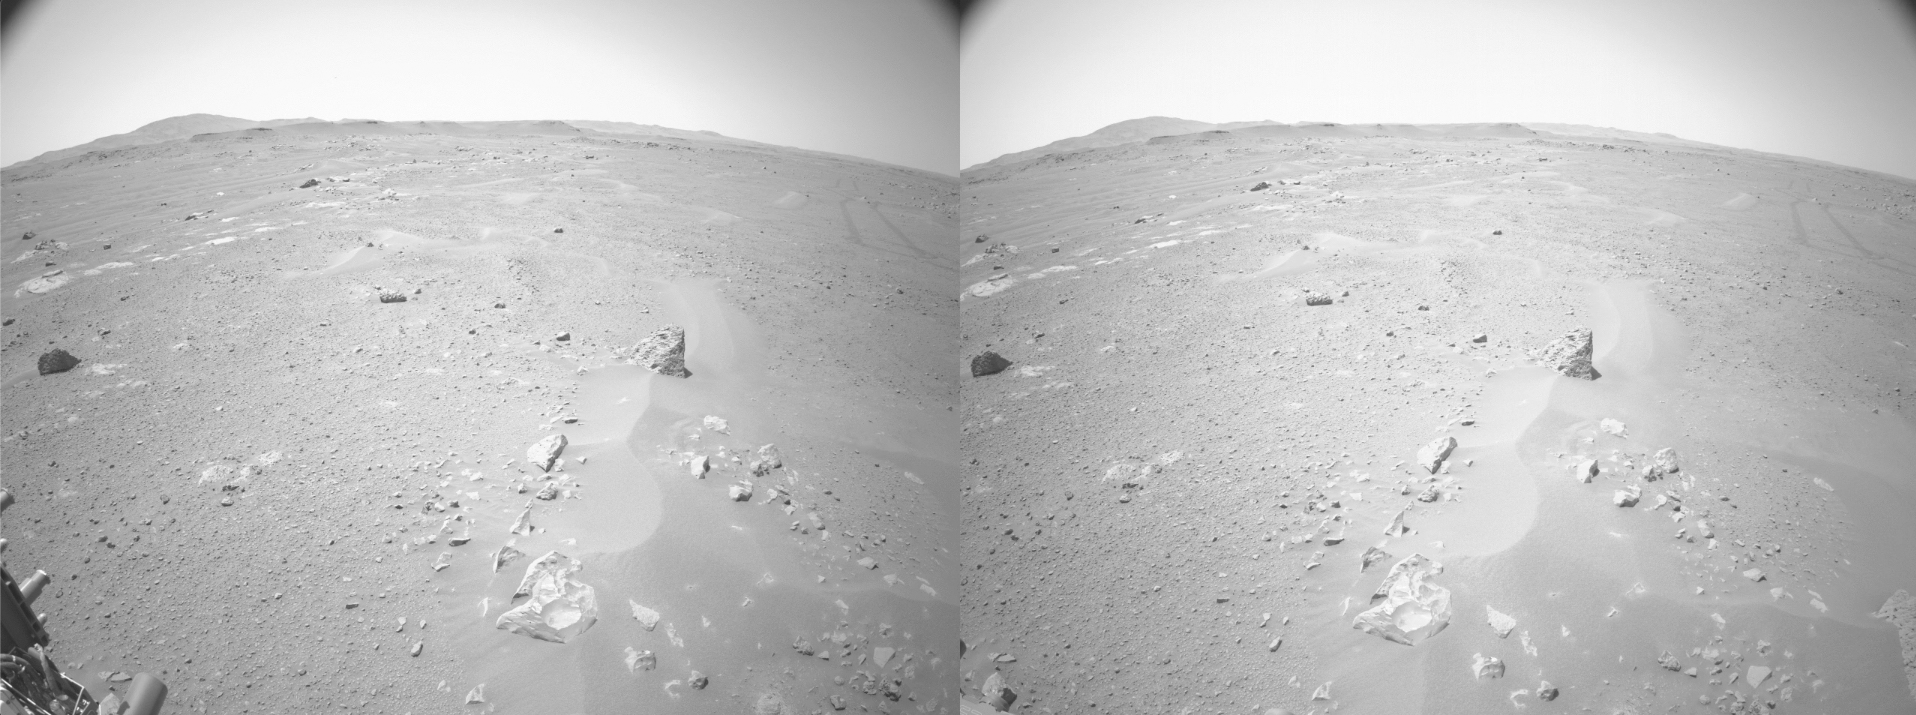

Perseverance’s First Autonav Drive

The view from the left and right navigation cameras aboard NASA’s Perseverance Mars rover during its first drive using its auto-navigation function, also called AutoNav. While the navigation cameras are capable of color, the mobility software uses panchromatic images, which are easier for the machine-vision software to process.

Perseverance’s upgraded cameras and new Vision Compute Element computer have enabled major upgrades in mobility software. The new auto-navigation algorithms allow the rover to drive quicker and more efficiently than its predecessors. As a first test of its abilities, Perseverance’s team planned a drive that took the rover to a hazardous rock with AutoNav enabled. The software identified the rock as hazardous and successfully deviated the rover’s course around it.

A key objective for Perseverance’s mission on Mars is astrobiology, including the search for signs of ancient microbial life. The rover will characterize the planet’s geology and past climate, pave the way for human exploration of the Red Planet, and be the first mission to collect and cache Martian rock and regolith (broken rock and dust).

Subsequent NASA missions, in cooperation with ESA (European Space Agency), would send spacecraft to Mars to collect these sealed samples from the surface and return them to Earth for in-depth analysis.

The Mars 2020 Perseverance mission is part of NASA’s Moon to Mars exploration approach, which includes Artemis missions to the Moon that will help prepare for human exploration of the Red Planet.

JPL, which is managed for NASA by Caltech in Pasadena, California, built and manages operations of the Perseverance rover.

Credit: NASA/JPL-Caltech